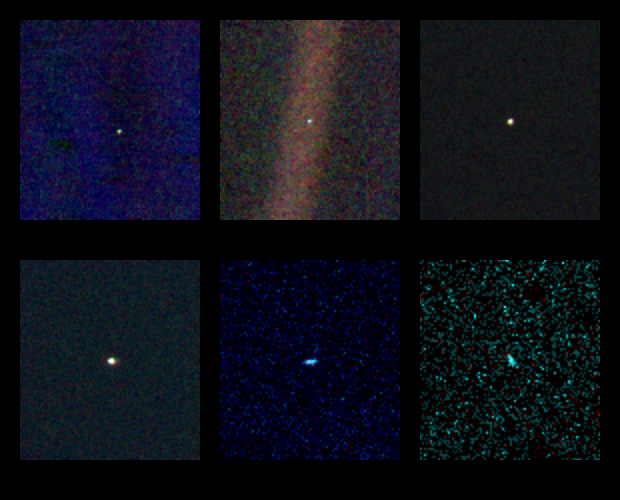

Solar System Portrait – Views of 6 Planets

These six narrow-angle color images were made from the first ever ‘portrait’ of the solar system taken by Voyager 1, which was more than 4 billion miles from Earth and about 32 degrees above the ecliptic. The spacecraft acquired a total of 60 frames for a mosaic of the solar system which shows six of the planets. Mercury is too close to the sun to be seen. Mars was not detectable by the Voyager cameras due to scattered sunlight in the optics, and Pluto was not included in the mosaic because of its small size and distance from the sun. These blown-up images, left to right and top to bottom are Venus, Earth, Jupiter, and Saturn, Uranus, Neptune. The background features in the images are artifacts resulting from the magnification. The images were taken through three color filters — violet, blue and green — and recombined to produce the color images. Jupiter and Saturn were resolved by the camera but Uranus and Neptune appear larger than they really are because of image smear due to spacecraft motion during the long (15 second) exposure times. Earth appears to be in a band of light because it coincidentally lies right in the center of the scattered light rays resulting from taking the image so close to the sun. Earth was a crescent only 0.12 pixels in size. Venus was 0.11 pixel in diameter. The planetary images were taken with the narrow-angle camera (1500 mm focal length).

Credit: NASA/JPL